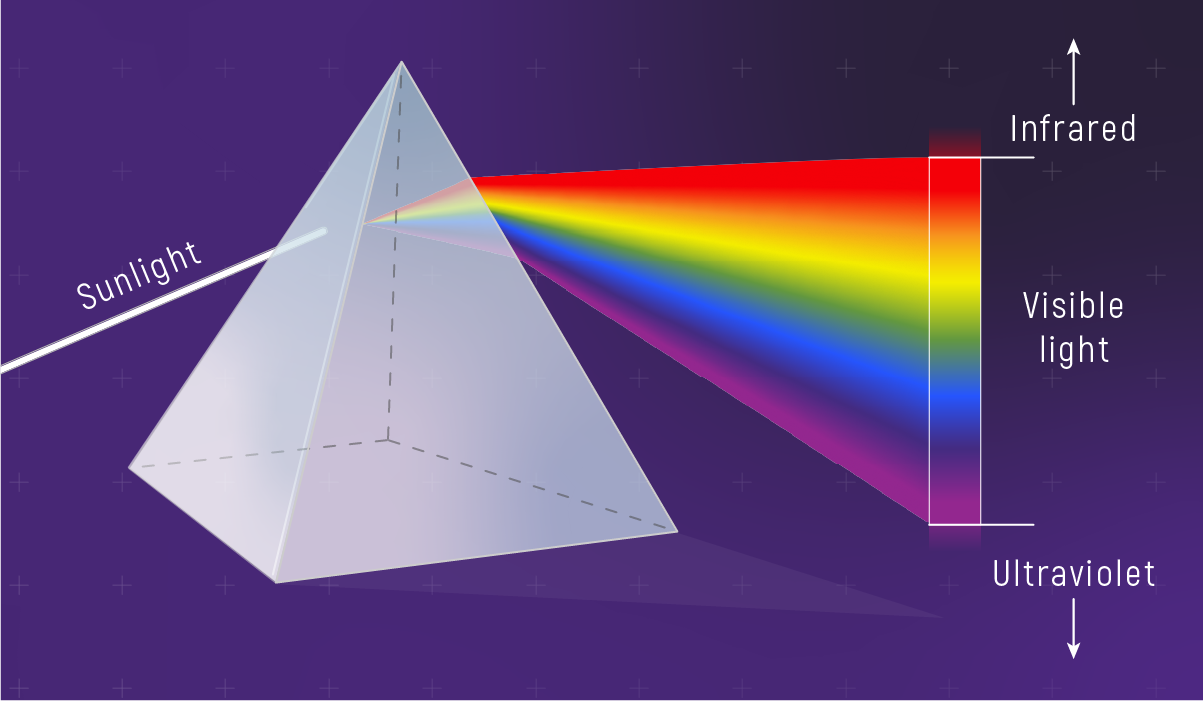

Sunlight Spread Out into a Spectrum

Sunlight that passes through a prism naturally separates into its component colors in a very specific order—rainbow order—based on wavelength. (Red light waves are longest, and violet light waves are shortest.) This rainbow is known as the visible spectrum. In addition to visible light, sunlight also contains significant amounts of infrared and ultraviolet light, both of which are invisible to human eyes.

Credit: Illustration: NASA, ESA, CSA, Leah Hustak (STScI)